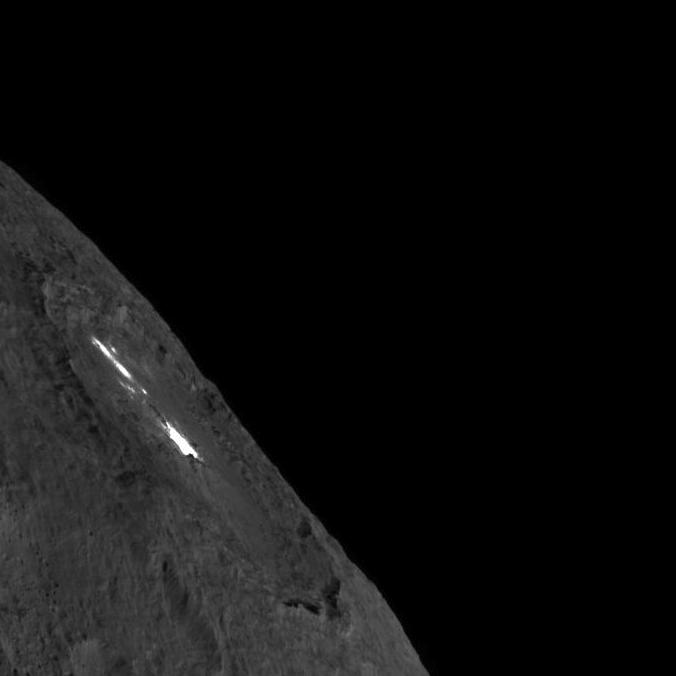

Occator Crater on Ceres’ Limb — Long Exposure

This image was obtained by NASA’s Dawn spacecraft on August 14, 2018 from an altitude of about 1149 miles (1849 kilometers).

The center of Occator Crater seen near the limb is located at about 19.8 degrees north latitude and 239.3 degrees east longitude.

Dawn’s mission is managed by JPL for NASA’s Science Mission Directorate in Washington. Dawn is a project of the directorates Discovery Program, managed by NASA’s Marshall Space Flight Center in Huntsville, Alabama. JPL is responsible for overall Dawn mission science. Orbital ATK Inc., in Dulles, Virginia, designed and built the spacecraft. The German Aerospace Center, Max Planck Institute for Solar System Research, Italian Space Agency and Italian National Astrophysical Institute are international partners on the mission team.

Credit: NASA/JPL-Caltech/UCLA/MPS/DLR/IDA